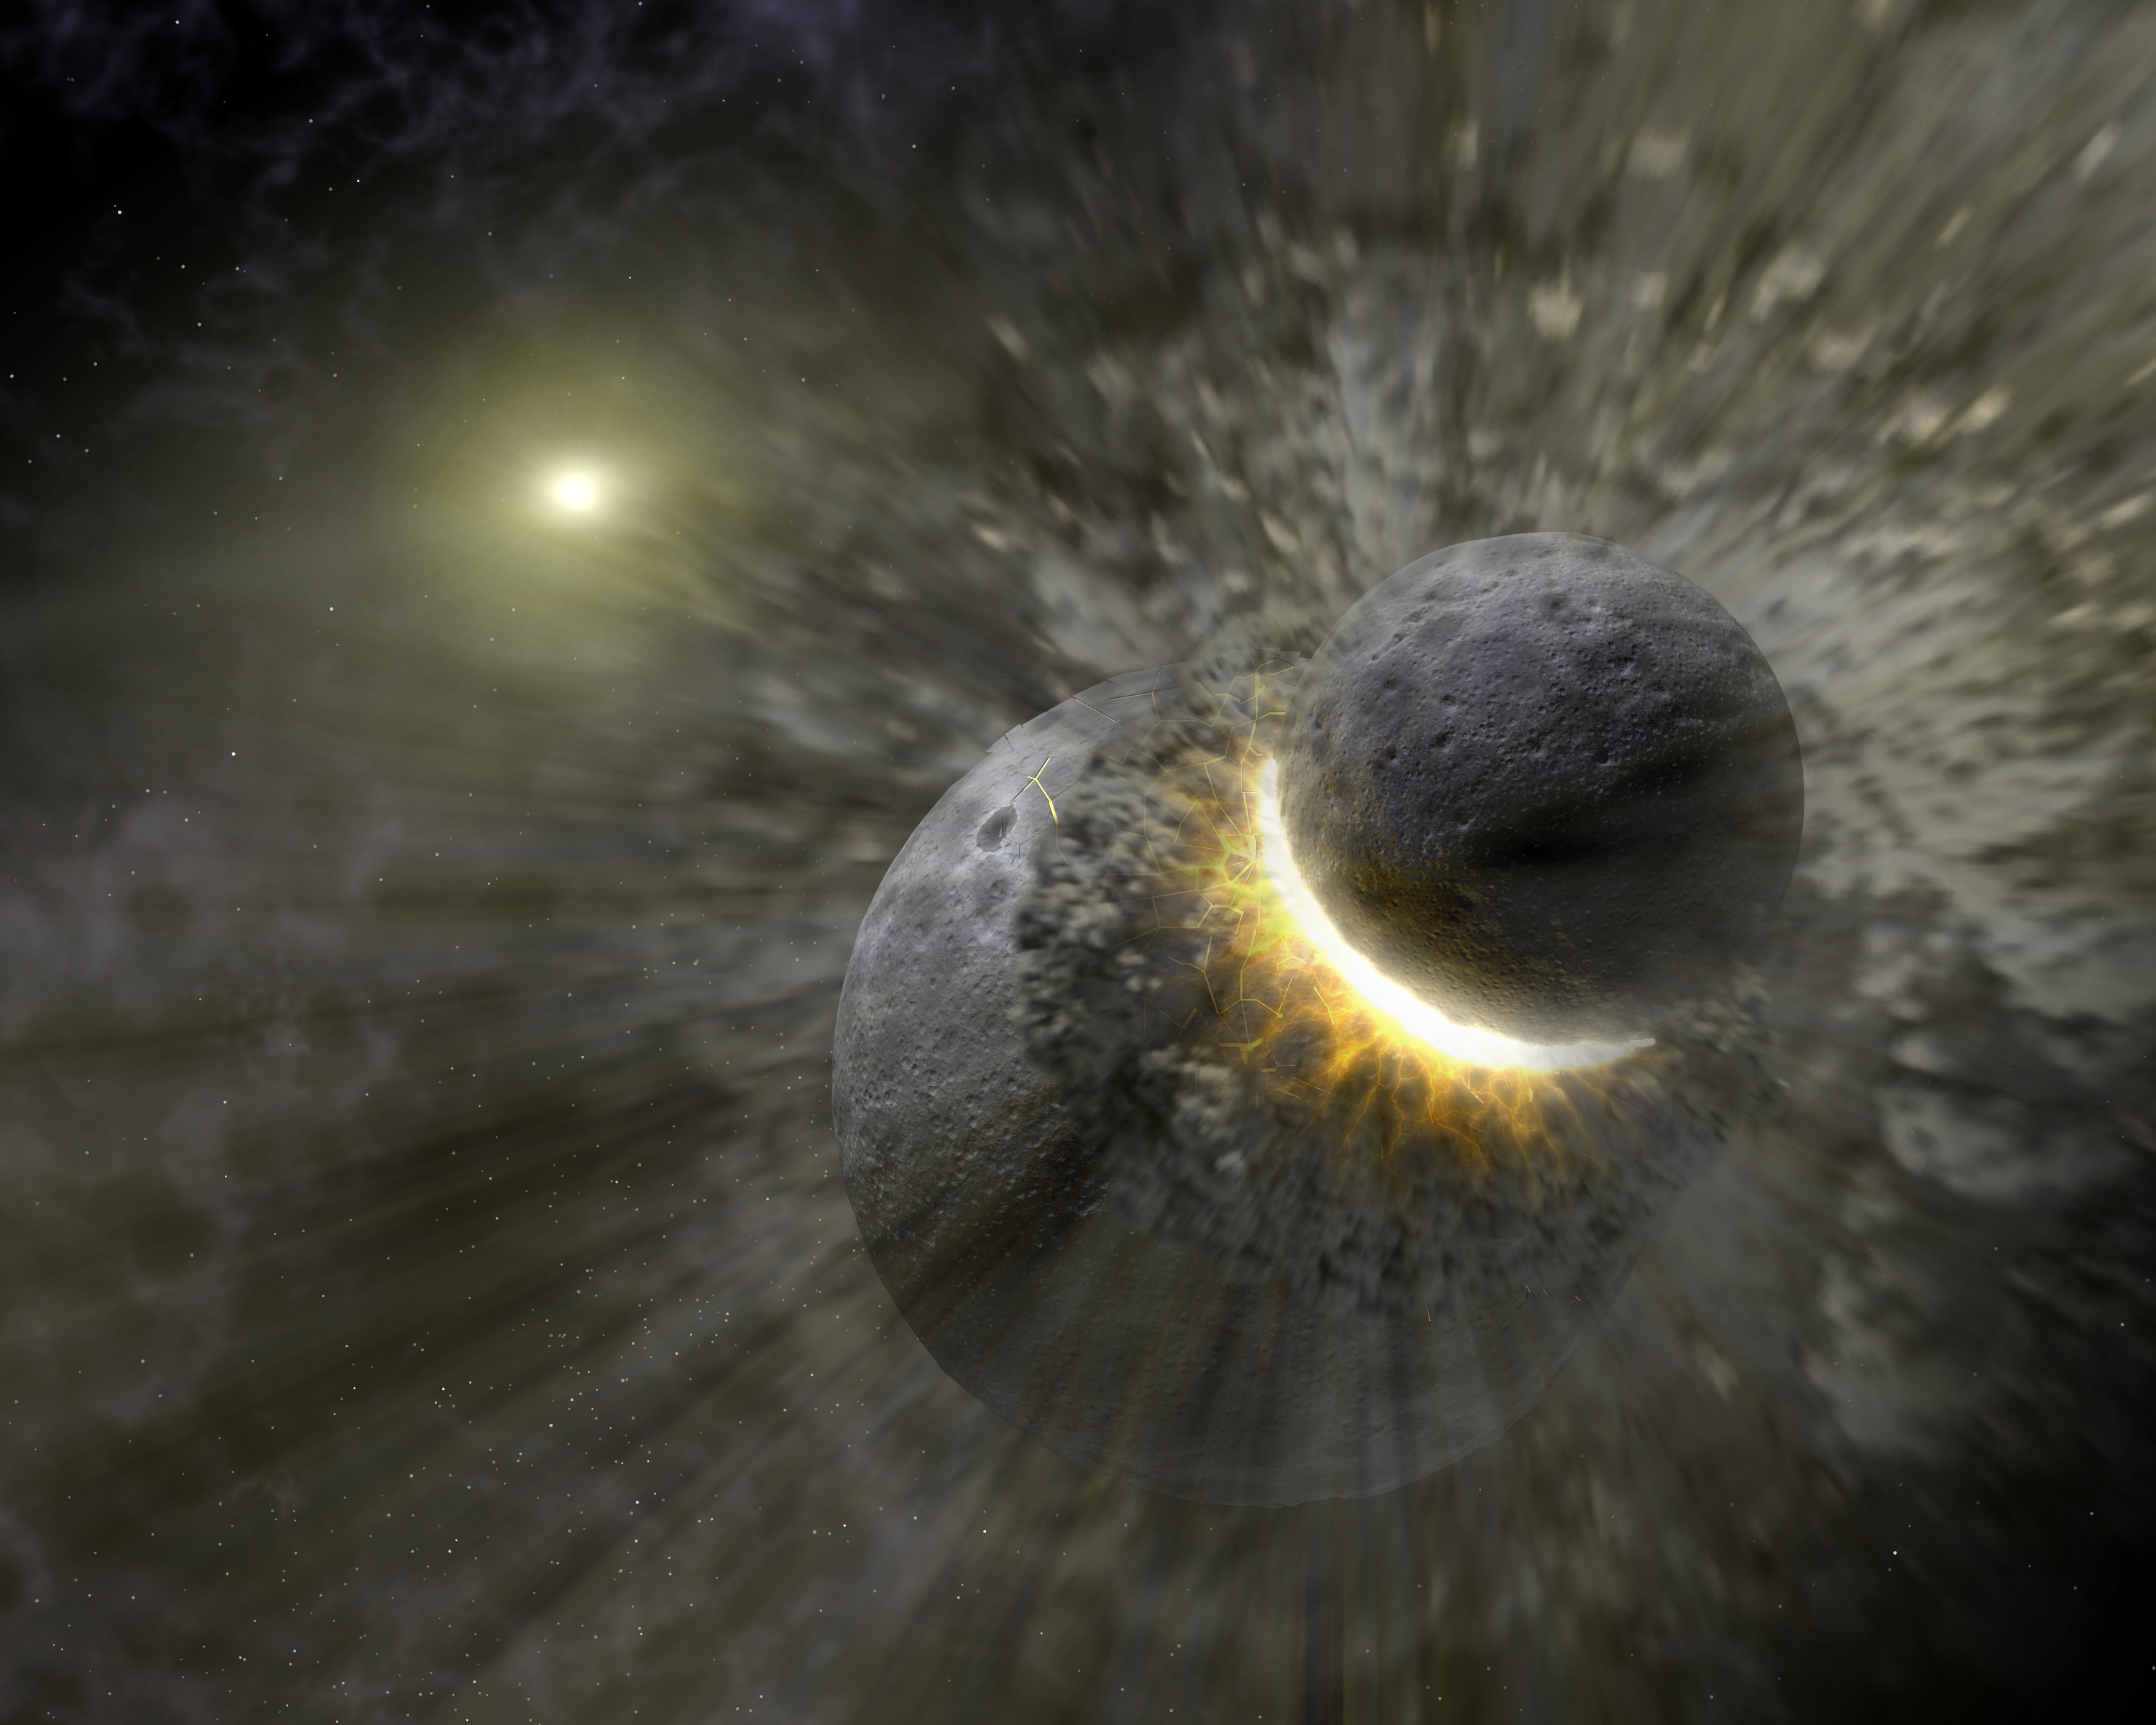

Massive Smash-Up at Vega

This artist concept illustrates how a massive collision of objects, perhaps as large as the planet Pluto, smashed together to create the dust ring around the nearby star Vega. New observations from NASA's Spitzer Space Telescope indicate the collision took place within the last one million years. Astronomers think that embryonic planets smashed together, shattered into pieces, and repeatedly crashed into other fragments to create ever finer debris.

In the image, a collision is seen between massive objects that measured up to 2,000 kilometers (about 1,200 miles) in diameter. Scientists say the big collision initiated subsequent collisions that created dust particles around the star that were a few microns in size. Vega's intense light blew these fine particles to larger distances from the star, and also warmed them to emit heat radiation that can be detected by Spitzer's infrared detectors.

Credit: NASA/JPL-Caltech/T. Pyle (SSC)